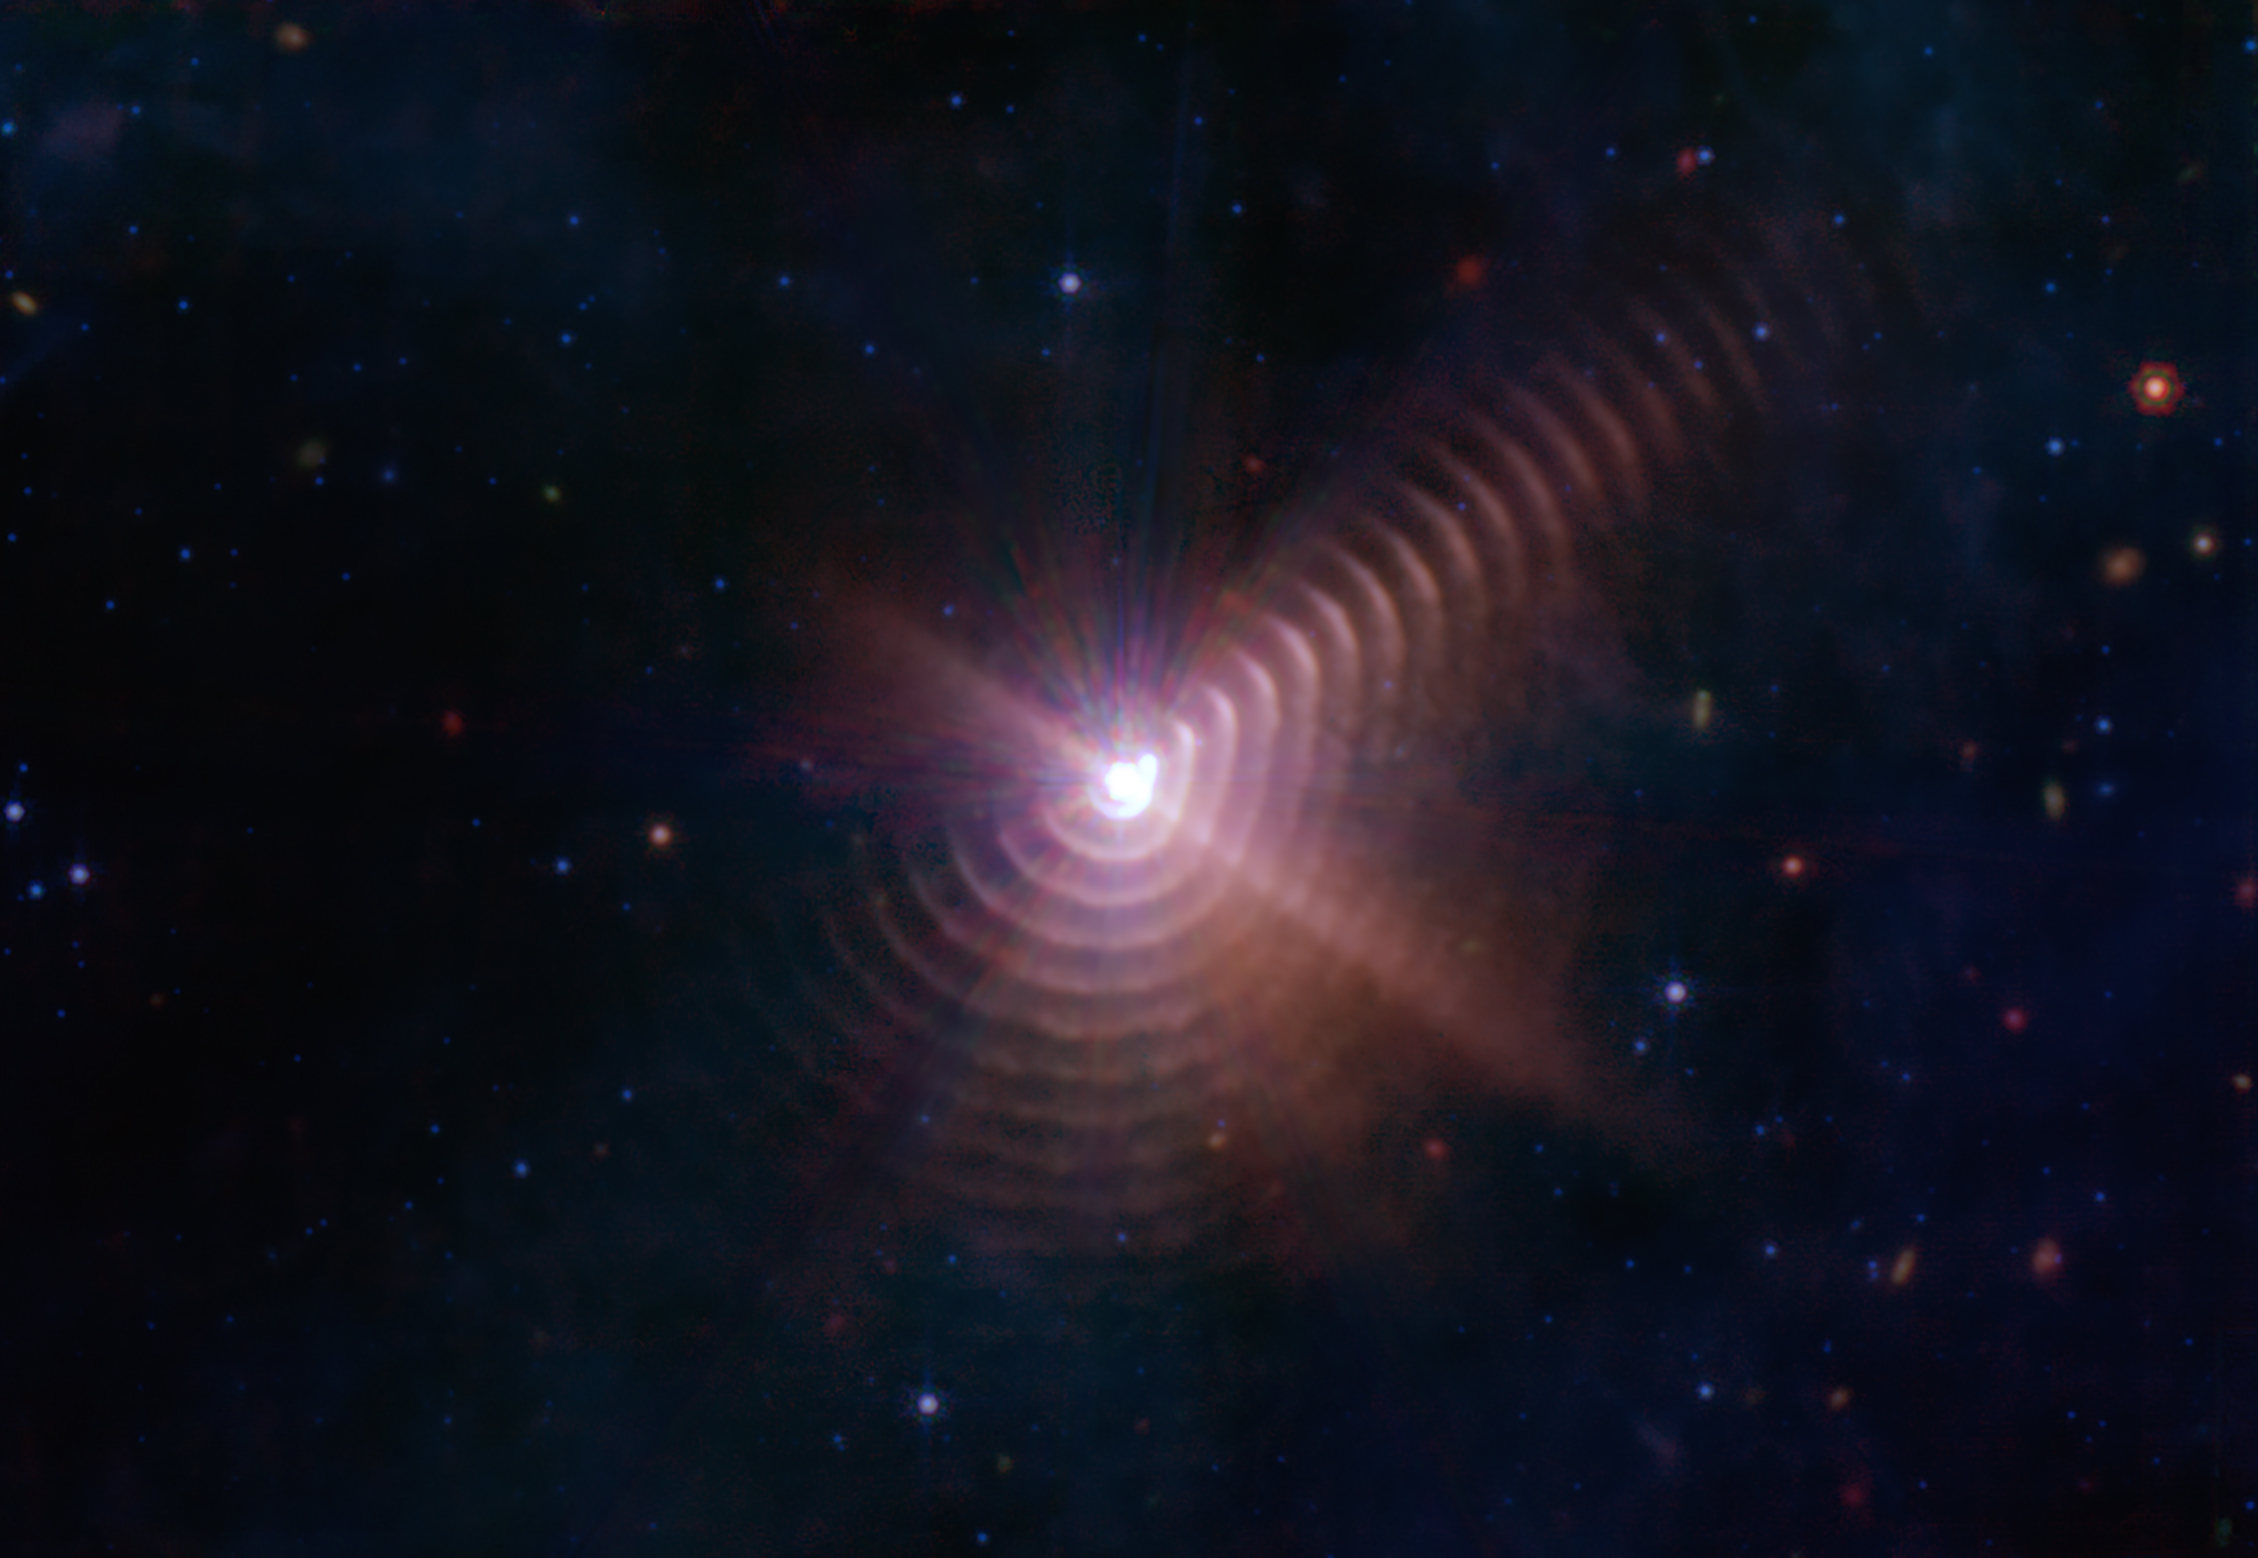

Dust Rings in the Wolf-Rayet 140 System

This image from NASA’s James Webb Space Telescope reveals at least 17 concentric dust rings emanating from a pair of stars orbiting one another. Located just over 5,000 light-years from Earth, the system is known as Wolf-Rayet 140 because one of the stars is a Wolf-Rayet star. The other is an O-type star, one of the most massive star types known. Each ring was created when the two stars came close together and their stellar winds (streams of gas they blow into space) collided, compressing the gas and forming dust. A ring is produced once per orbit, every 7.93 years.

A Wolf-Rayet star is an O-type star born with at least 25 times more mass than our Sun that is nearing the end of its life, when it will likely collapse directly to black hole, or explode as a supernova. These delays between periods of dust production create the unique ring pattern. Some Wolf-Rayet binaries in which the stars are close enough together and have circular orbits produce dust continuously, often forming a pinwheel pattern. WR 140’s rings are also referred to as shells because they are not perfectly circular and are thicker and wider than they appear in the image.

The rings appear brighter in some areas but are almost invisible in others, rather than forming a perfect “bullseye” pattern. That’s because production of dust is variable as the stars get close to one another, and because Webb views the system at an angle and is not looking directly at the orbital plane of the stars. One of the densest regions of dust production creates the bright feature appearing at 2 o’clock.

The image was taken by the Mid-Infrared Instrument (MIRI), now managed by the agency’s Goddard Space Flight Center. MIRI was developed through a 50-50 partnership between NASA and ESA (European Space Agency). The Jet Propulsion Laboratory in Southern California led the effort for NASA, and a multinational consortium of European astronomical institutes contributed for ESA. Webb’s science instruments detect infrared light, a range of wavelengths emitted by warm objects and invisible to the human eye. MIRI detects the longest infrared wavelengths, which means it can often see cooler objects – including these dust rings – than the other three Webb instruments can.

The filters used to take this image were the F770W (7.7 micrometers, shown as blue), F1500W (15 micrometers, shown as green), and F2100W (21 micrometers, shown as red). The observations were done under Webb’s early release observation (ERO) program number 1349.

The most common element found in stars, hydrogen, can’t form dust on its own. But Wolf-Rayet stars in their later stages have blown away all of their hydrogen, so they eject elements typically found deep in a star’s interior, like carbon, which can form dust. Data from MIRI’s Medium Resolution Spectrometer (MRS) shows that the dust made by WR 140 is likely made of a class of molecules called polycyclic aromatic hydrocarbons (PAHs), which are a type of organic carbon-rich compounds that are thought to enrich the carbon content throughout the Universe.

Initial processing of the Webb WR 140 data included eight bright “spikes” of light emanating from the center of the image. These are not features of the system, but so-called artifacts of the telescope itself. They were removed from the image, in order to give viewers an unobscured view of the source object.

Credit: NASA/ESA/CSA/STScl/JPL-Caltech